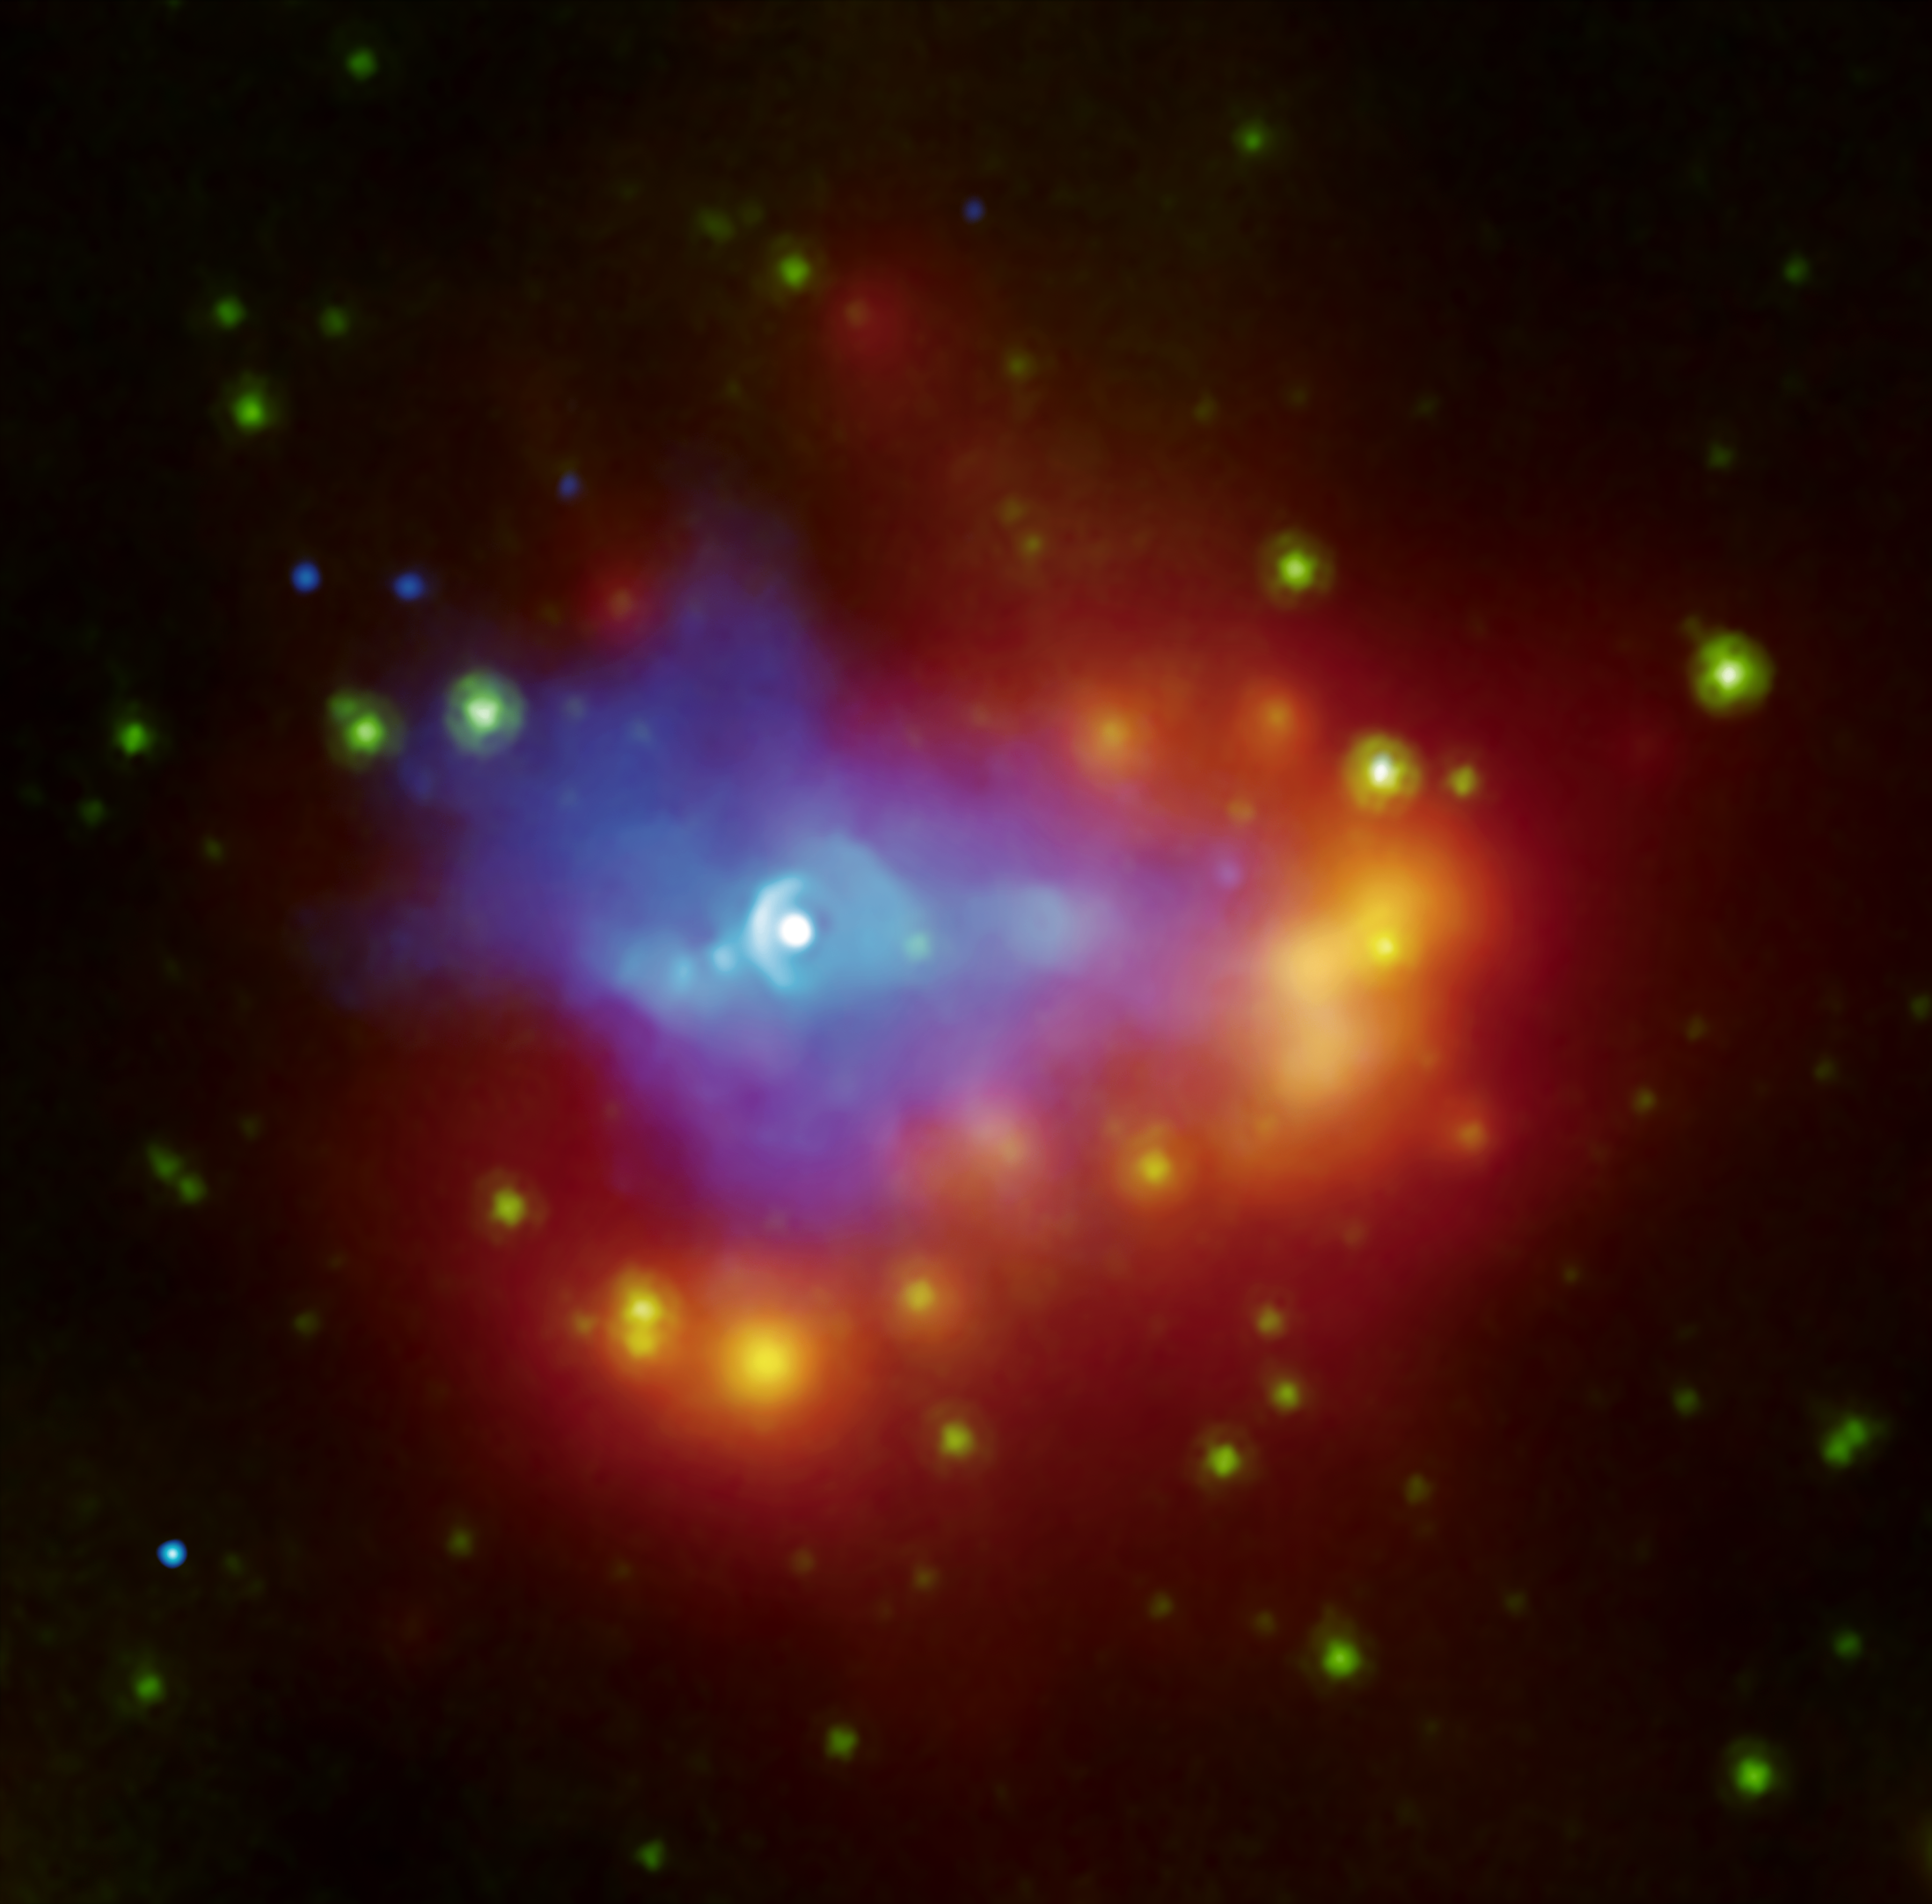

Dusty Dead Star

A composite image from NASA’s Chandra (blue) and Spitzer (green and red-yellow) space telescopes shows the dusty remains of a collapsed star, a supernova remnant called G54.1+0.3. The white source at the center is a dead star called a pulsar, generating a wind of high-energy particles seen by Chandra in blue. The wind expands into the surrounding environment. The infrared shell that surrounds the pulsar wind, seen in red, is made up of gas and dust that condensed out of debris from the supernova explosion. A nearby cluster of stars is being engulfed by the dust.

The nature and quantity of dust produced in supernova explosions is a long-standing mystery, and G54.1+0.3 supplies an important piece to the puzzle.

Credit: NASA/CXC/JPL-Caltech/Harvard-Smithsonian CfA